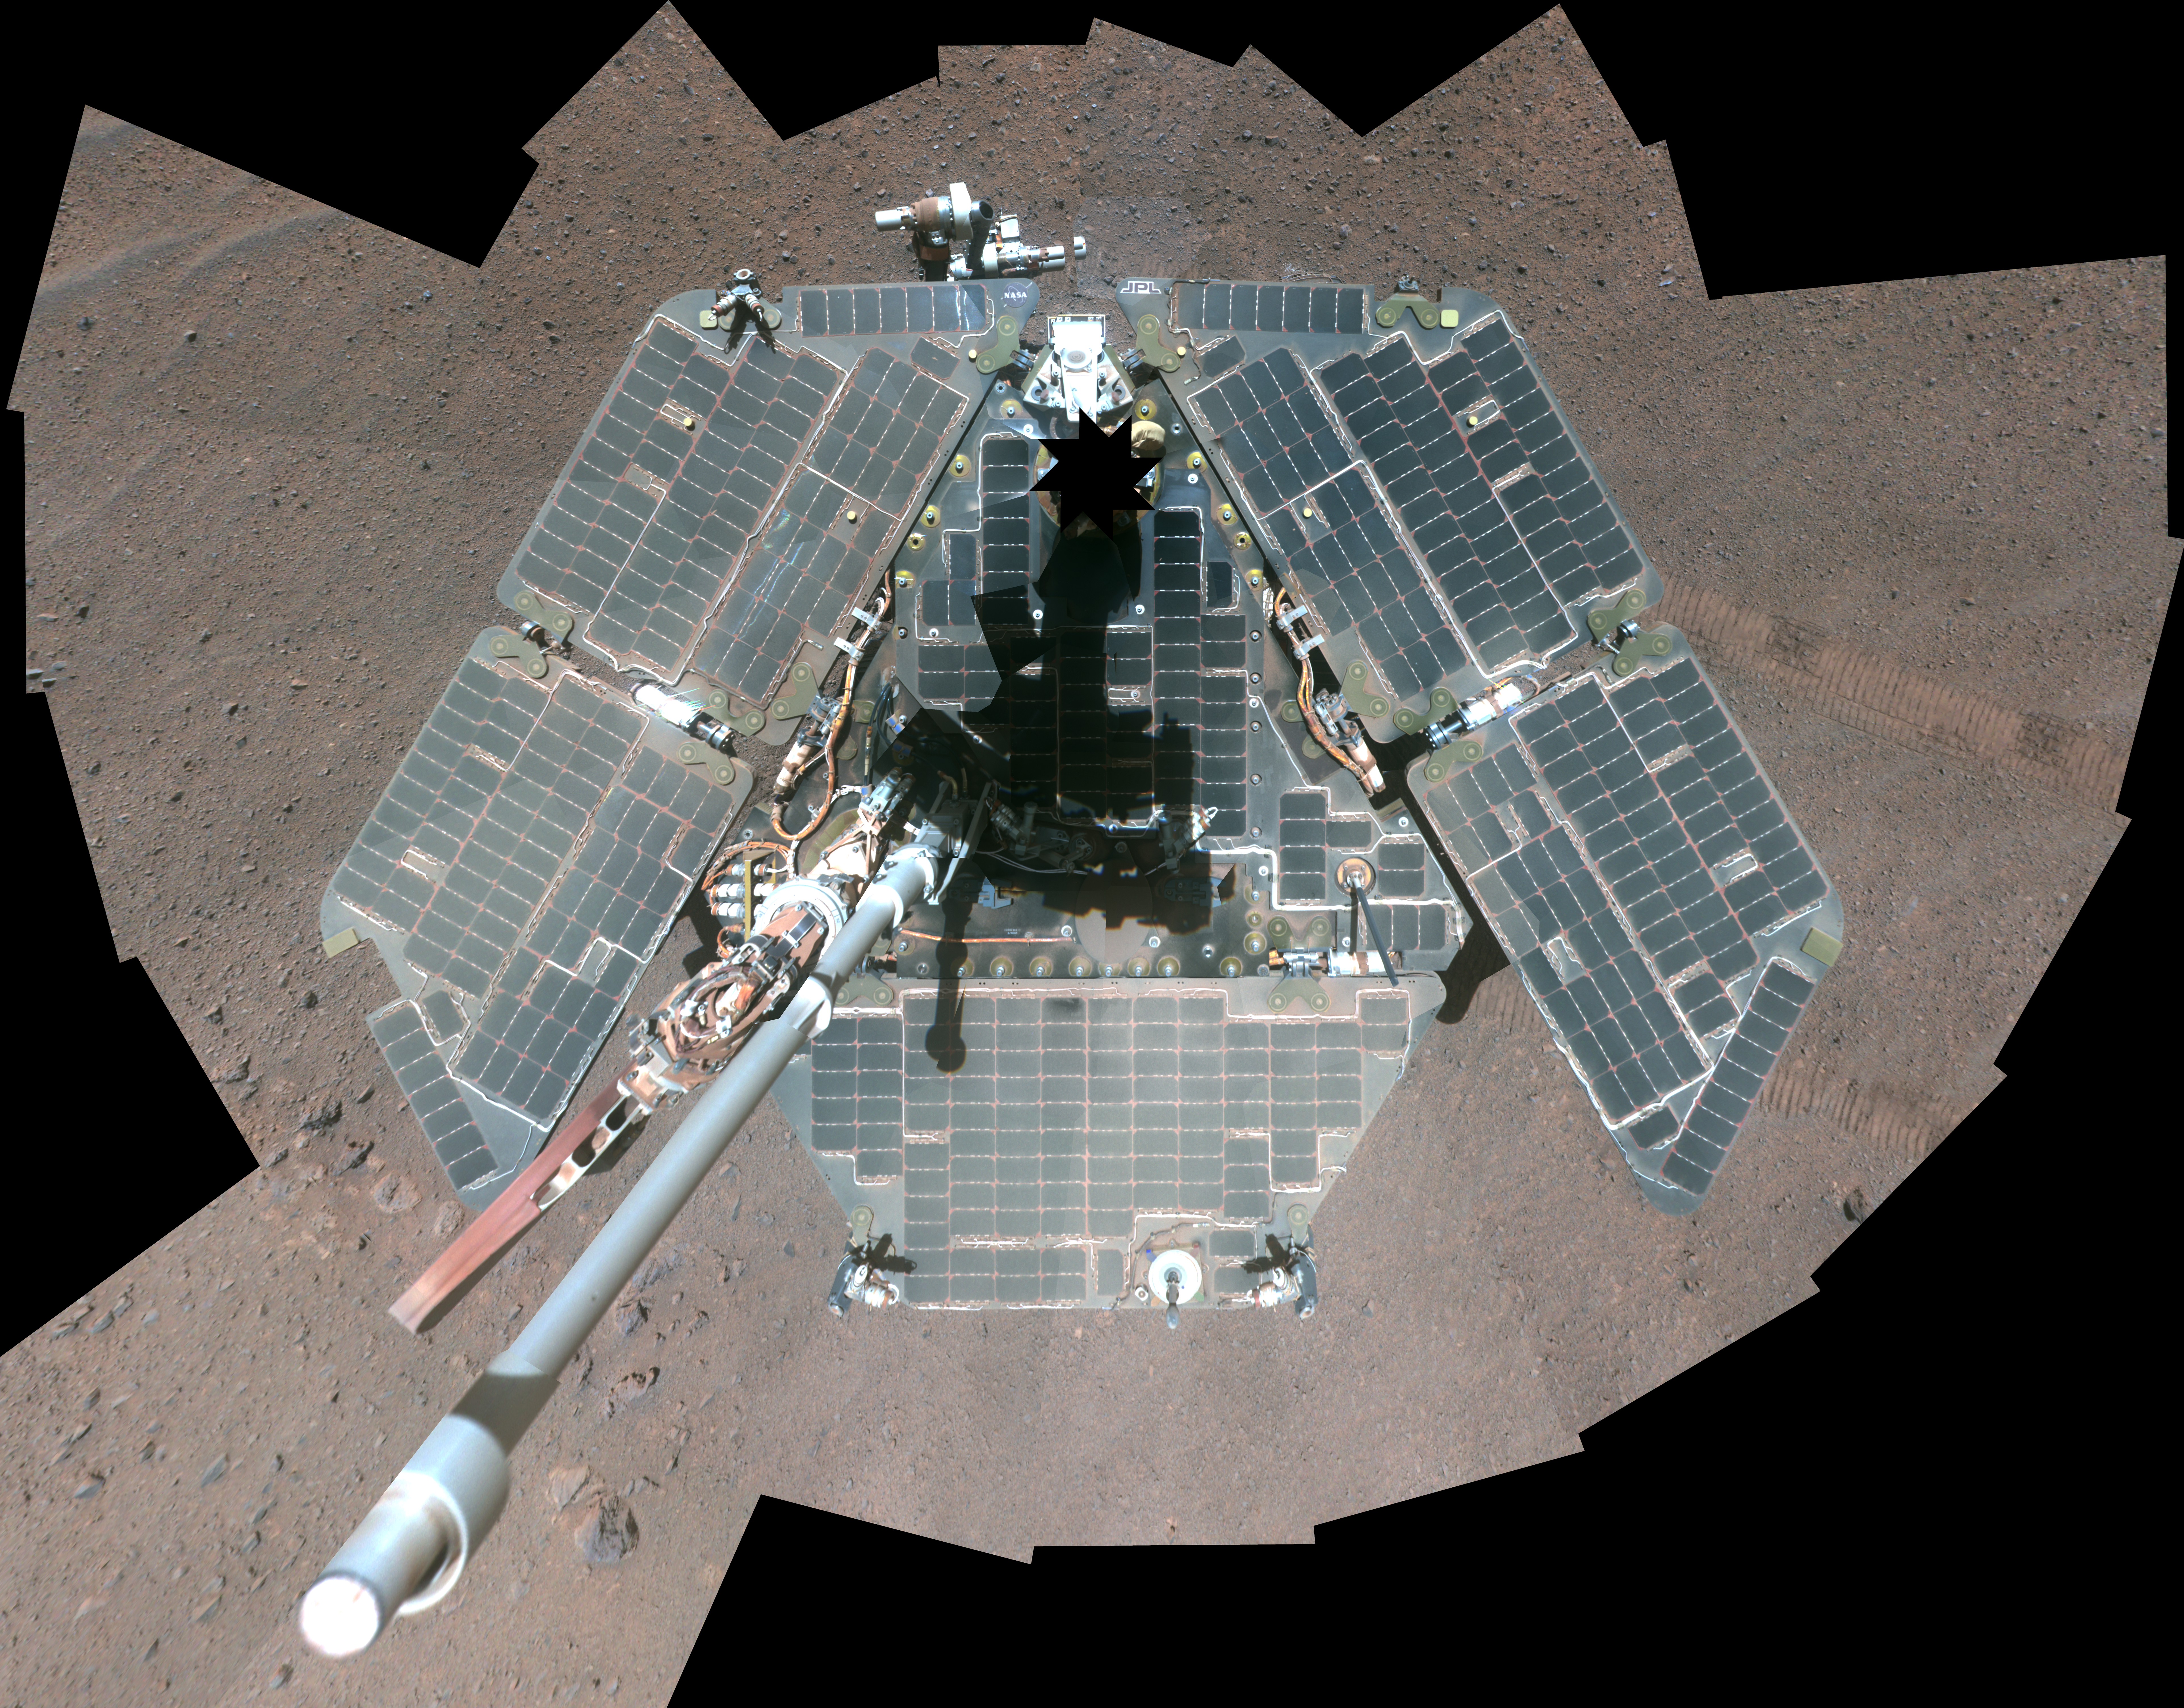

Self-Portrait by Freshly Cleaned Opportunity Mars Rover, False Color

This self-portrait of NASA’s Mars Exploration Rover Opportunity shows effects of wind events that had cleaned much of the accumulated dust off the rover’s solar panels. It combines multiple frames taken by Opportunity’s panoramic camera (Pancam) through three different color filters March 22 through March 24, 2014, the 3,611th through 3,613th Martian days, or sols, of Opportunity’s work on Mars.

This image is presented in false color to make differences in surface materials more easily visible, and as a vertical projection. The mast on which the Pancam is mounted does not appear in the image, though its shadow does. A version of this self-portrait in approximately true color is online at PIA18079 and http://www.nasa.gov/rovers .

With the cleaner arrays and lengthening winter days, Opportunity’s solar arrays are generating more than 620 watt-hours per day in mid-April 2014, compared to less than 375 watt-hours per day in January 2014.

JPL manages the Mars Exploration Rover Project for NASA’s Science Mission Directorate in Washington. For more information about Spirit and Opportunity, visit http://marsrovers.jpl.nasa.gov.

Photojournal Note: Also available is the full resolution TIFF file PIA18080_lg.tif. This file may be too large to view from a browser; it can be downloaded onto your desktop by right-clicking on the previous link and viewed with image viewing software.

Credit: NASA/JPL-Caltech/Cornell Univ./Arizona State Univ.